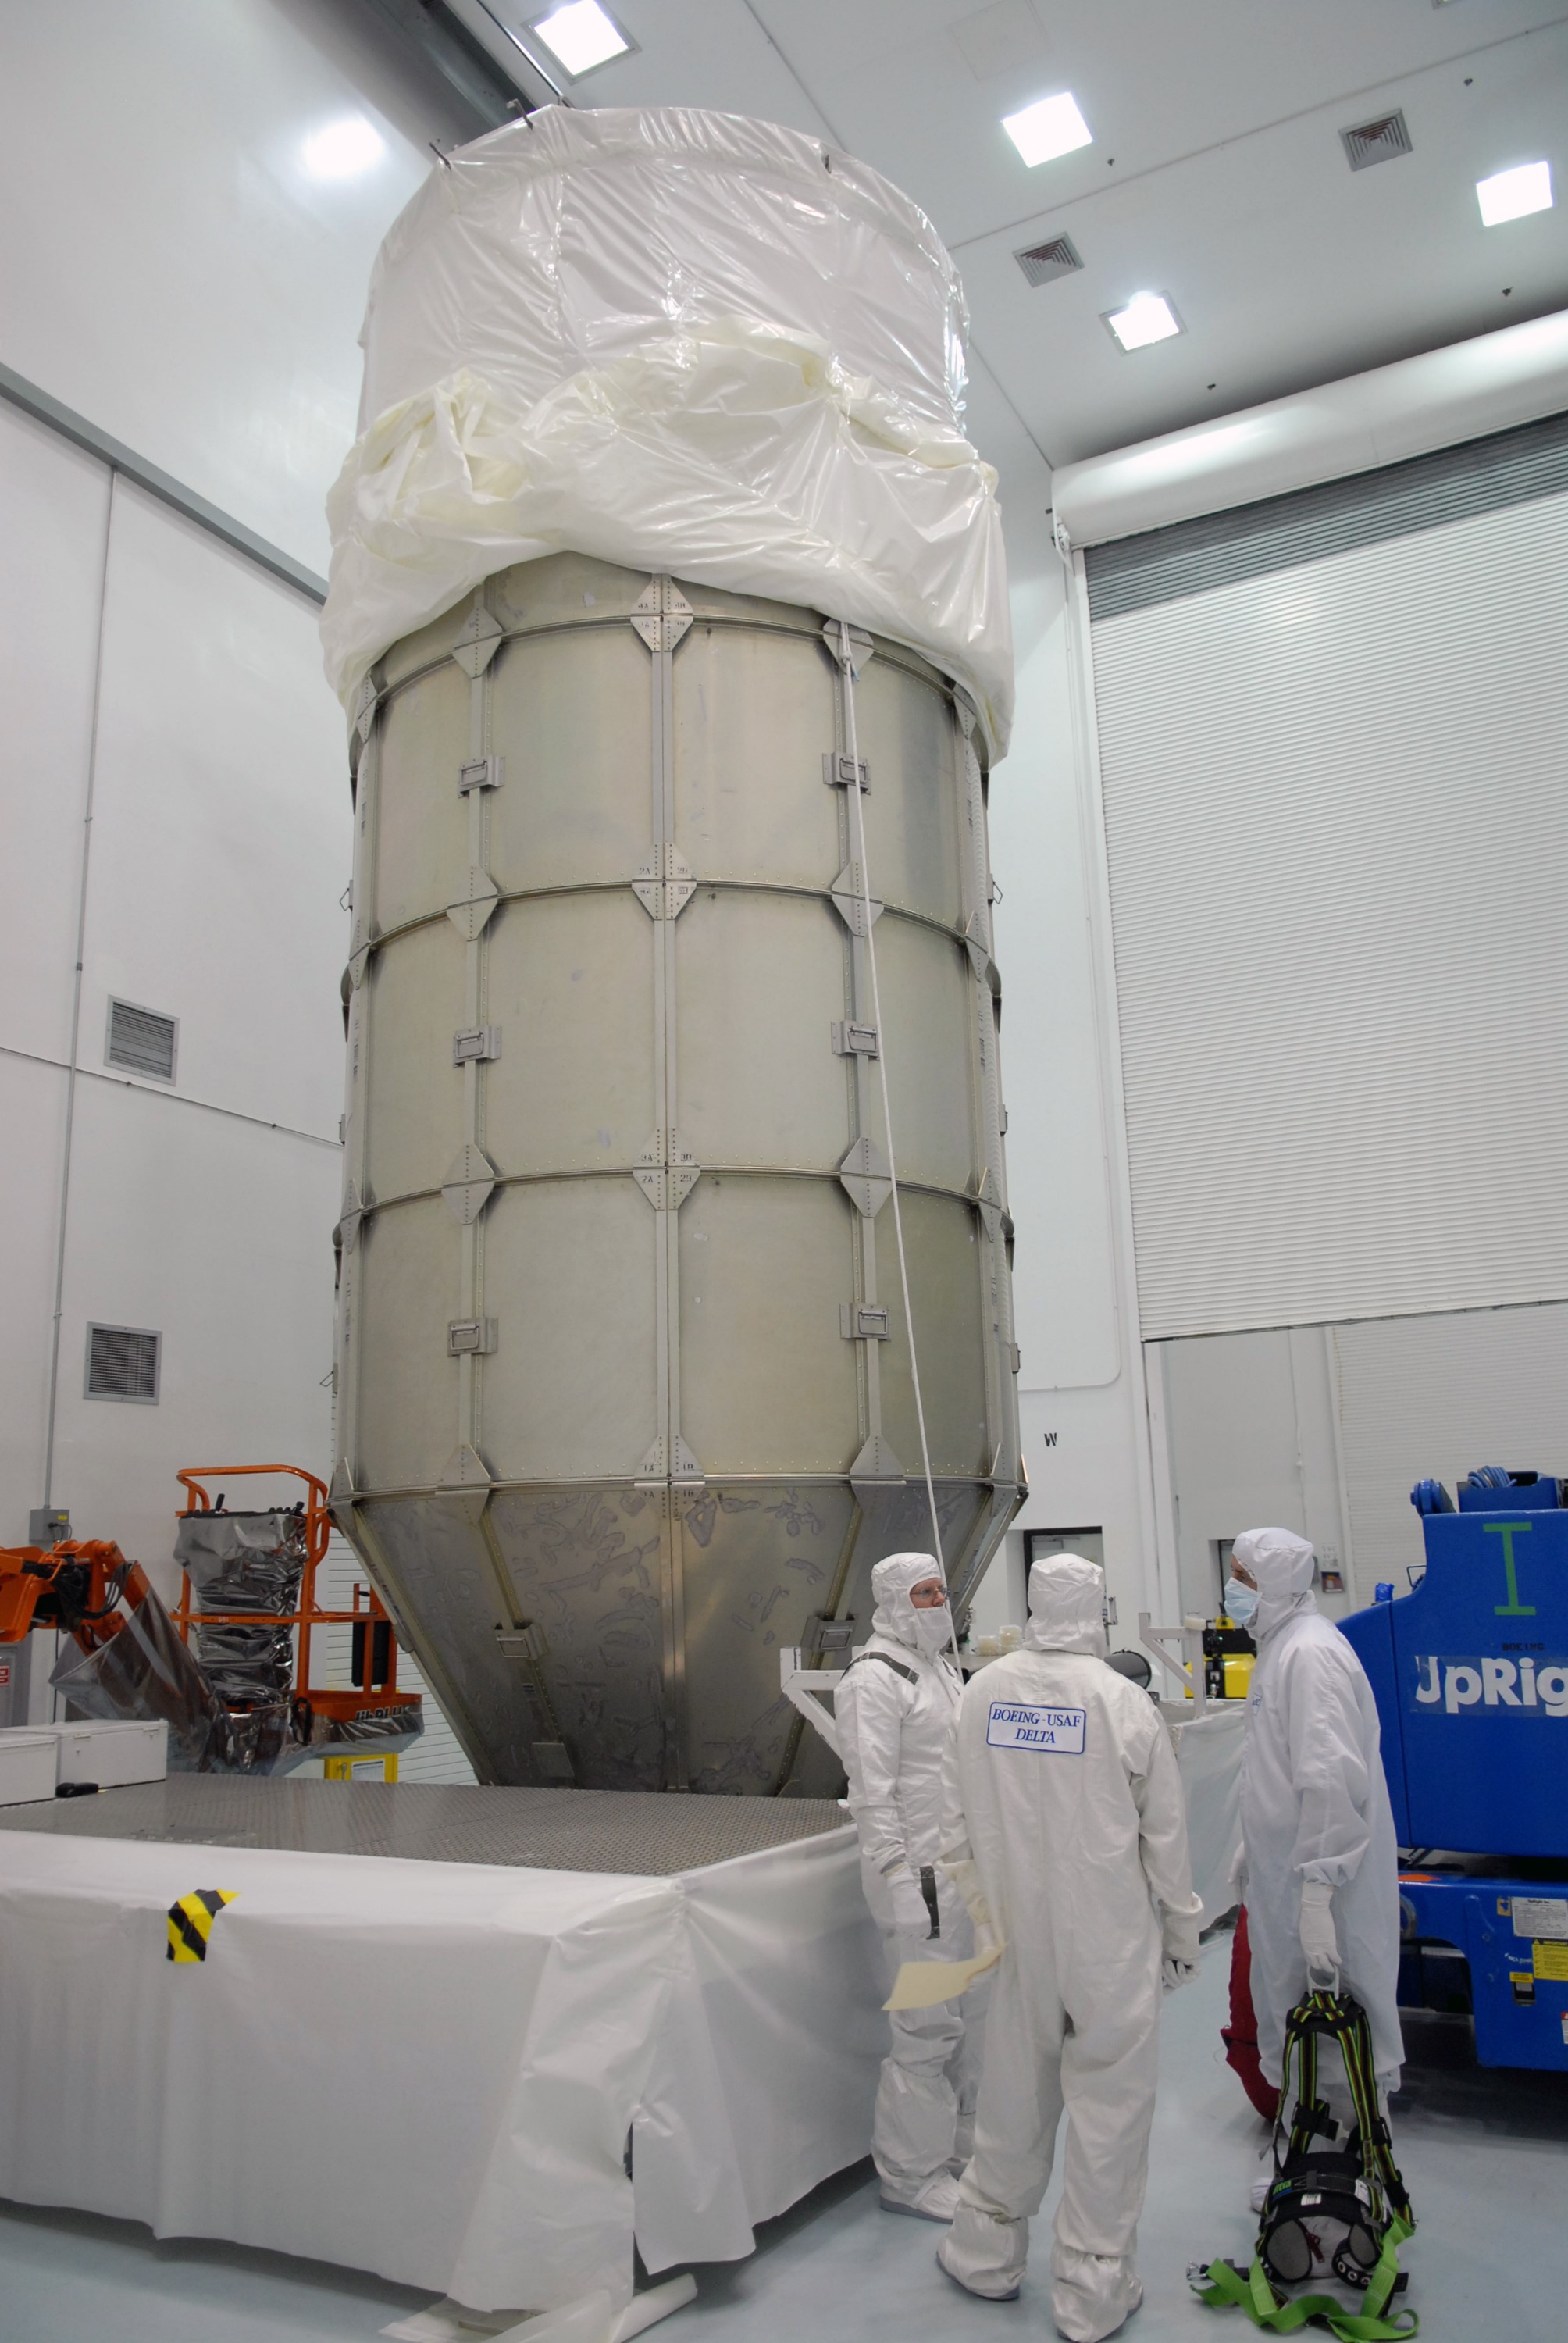

CAPE CANAVERAL, Fla. – At the Astrotech payload processing facility in Titusville, Fla., the top of the canister has been attached to the lower segments encasing NASA's Kepler spacecraft. The canister surrounding Kepler provides protection during the spacecraft's transport to the pad. The liftoff of Kepler aboard a Delta II rocket is currently targeted for 10:48 p.m. EST March 5 from Pad 17-B. Kepler is designed to survey more than 100,000 stars in our galaxy to determine the number of sun-like stars that have Earth-size and larger planets, including those that lie in a star's "habitable zone," a region where liquid water, and perhaps life, could exist. If these Earth-size worlds do exist around stars like our sun, Kepler is expected to be the first to find them and the first to measure how common they are.

Credit: NASA/Troy Cryder